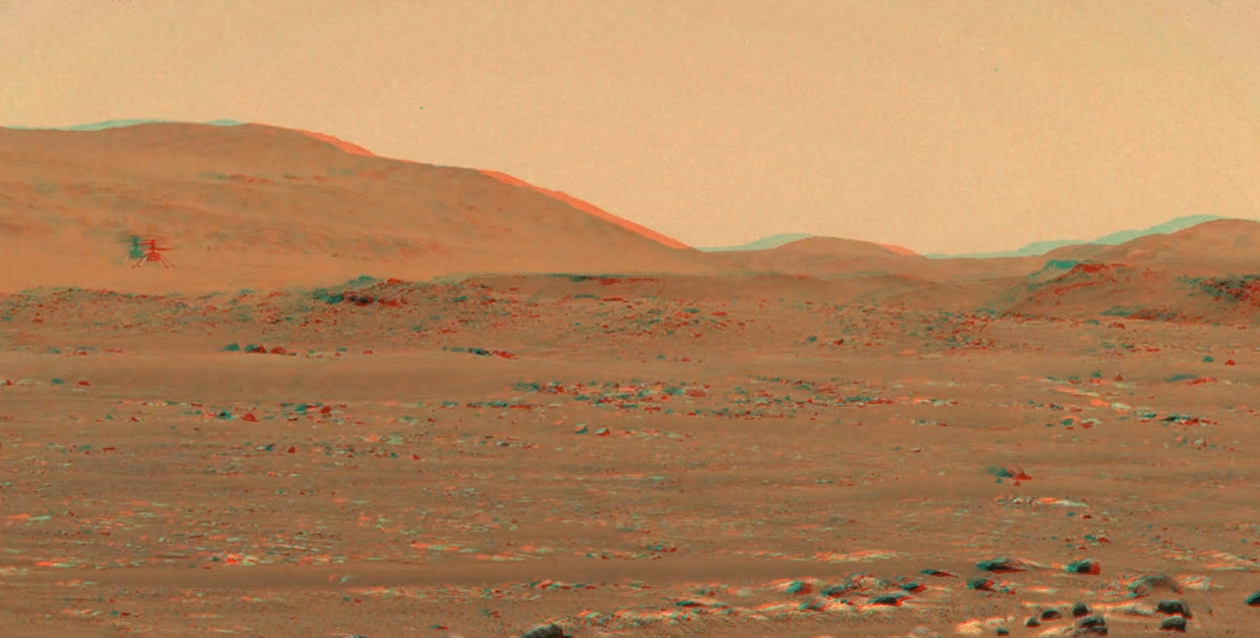

Ingenuity Flies in 3D

After the zoomable dual-camera Mastcam-Z imager aboard NASA’s Perseverance rover captured the third flight of the agency’s Ingenuity Mars helicopter on April 25, 2021, Justin Maki, an imaging scientist at NASA’s Jet Propulsion Laboratory in Southern California, led the team that stitched the images into a video. The frames of the video were then reprojected to optimize viewing in an anaglyph, or an image seen in 3D when viewed with color-filtered glasses.

Arizona State University in Tempe leads the operations of the Mastcam-Z instrument, working in collaboration with Malin Space Science Systems in San Diego.

A key objective for Perseverance’s mission on Mars is astrobiology, including the search for signs of ancient microbial life. The rover will characterize the planet’s geology and past climate, pave the way for human exploration of the Red Planet, and be the first mission to collect and cache Martian rock and regolith (broken rock and dust).

Subsequent NASA missions, in cooperation with ESA (European Space Agency), would send spacecraft to Mars to collect these sealed samples from the surface and return them to Earth for in-depth analysis.

The Mars 2020 Perseverance mission is part of NASA’s Moon to Mars exploration approach, which includes Artemis missions to the Moon that will help prepare for human exploration of the Red Planet.

JPL, which is managed for NASA by Caltech in Pasadena, California, built and manages operations of the Perseverance rover.

The Ingenuity Mars Helicopter was built by JPL, which also manages the technology demonstration project for NASA Headquarters. It is supported by NASA’s Science, Aeronautics Research, and Space Technology mission directorates. NASA’s Ames Research Center in California’s Silicon Valley, and NASA’s Langley Research Center in Hampton, Virginia, provided significant flight performance analysis and technical assistance during Ingenuity’s development. AeroVironment Inc., Qualcomm, and SolAero also provided design assistance and major vehicle components. Lockheed Martin Space designed and manufactured the Mars Helicopter Delivery System.

Credit: NASA/JPL-Caltech/ASU/MSSS